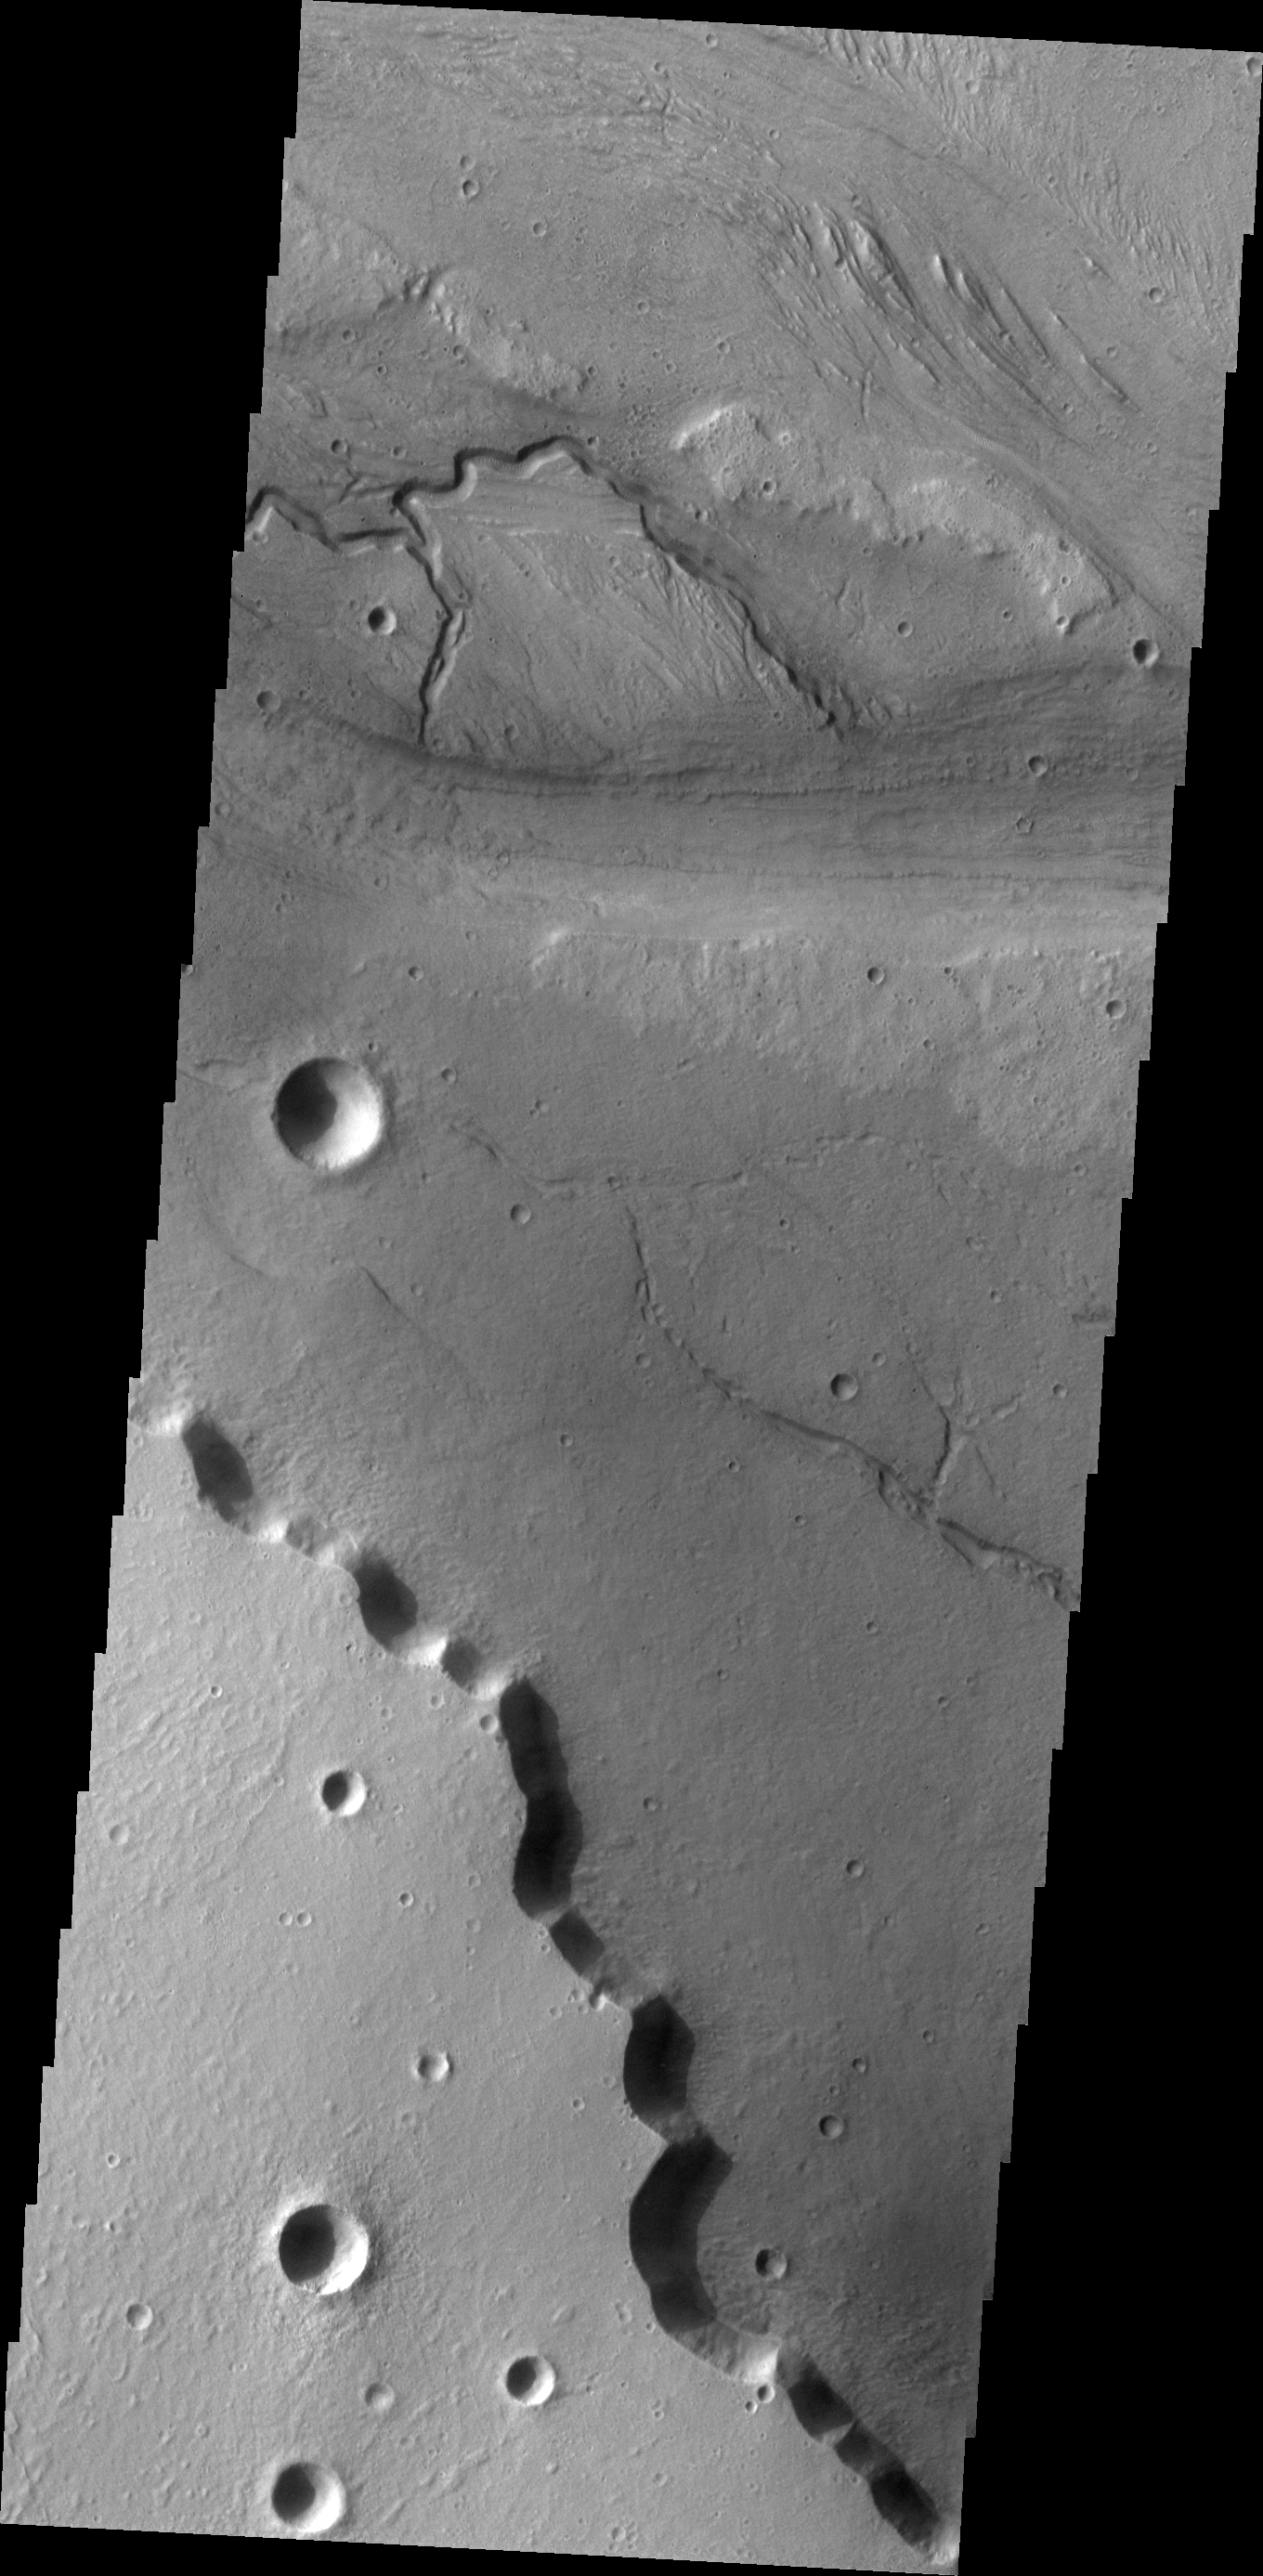

Kasei Channels

The small channel in this VIS image is incised into the floor of the much larger Kasei Valles. Kasei Valles is one of the largest channel systems on Mars.

Image information: VIS instrument. Latitude 29.3N, Longitude 309.6E. 19 meter/pixel resolution.

Please see the THEMIS Data Citation Note for details on crediting THEMIS images.

Note: this THEMIS visual image has not been radiometrically nor geometrically calibrated for this preliminary release. An empirical correction has been performed to remove instrumental effects. A linear shift has been applied in the cross-track and down-track direction to approximate spacecraft and planetary motion. Fully calibrated and geometrically projected images will be released through the Planetary Data System in accordance with Project policies at a later time.

NASA’s Jet Propulsion Laboratory manages the 2001 Mars Odyssey mission for NASA’s Office of Space Science, Washington, D.C. The Thermal Emission Imaging System (THEMIS) was developed by Arizona State University, Tempe, in collaboration with Raytheon Santa Barbara Remote Sensing. The THEMIS investigation is led by Dr. Philip Christensen at Arizona State University. Lockheed Martin Astronautics, Denver, is the prime contractor for the Odyssey project, and developed and built the orbiter. Mission operations are conducted jointly from Lockheed Martin and from JPL, a division of the California Institute of Technology in Pasadena.

Credit: NASA/JPL/ASU